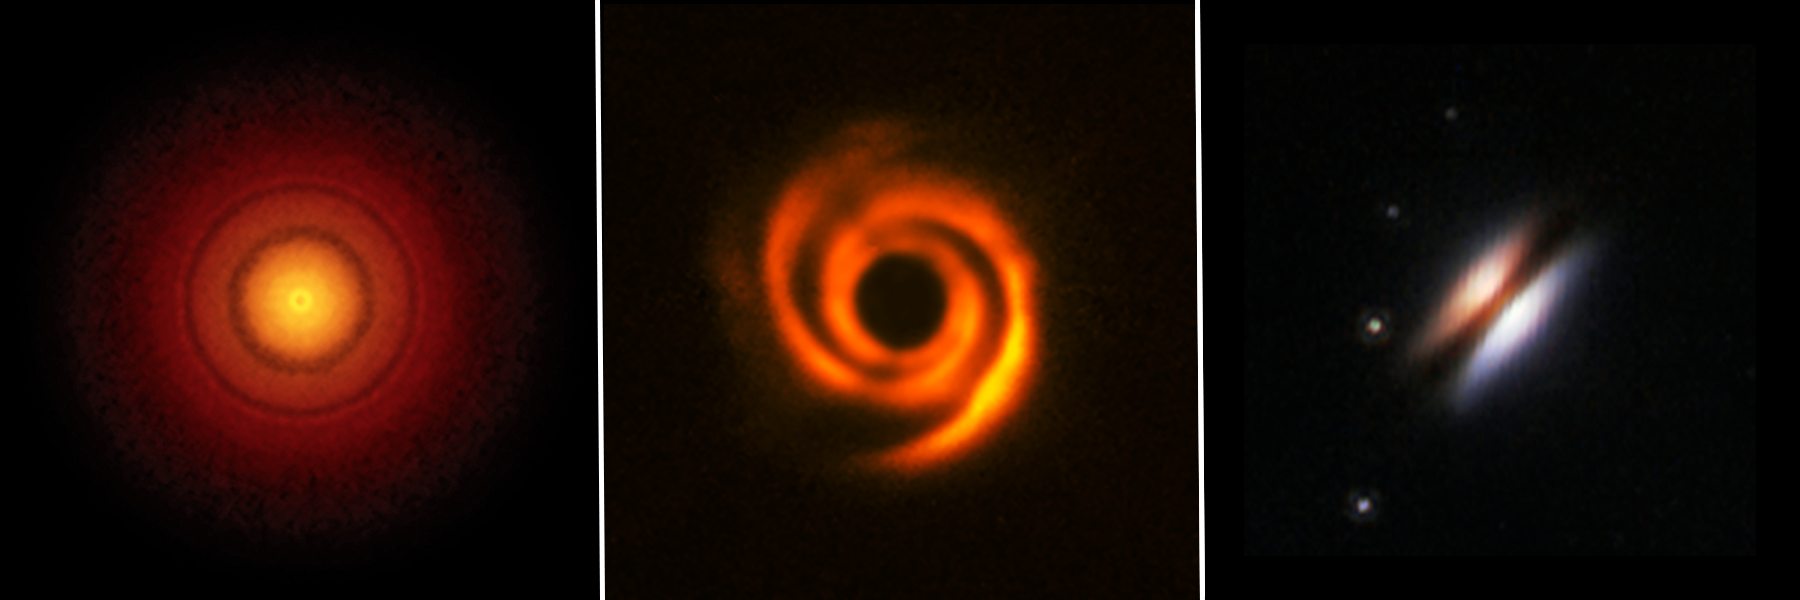

Protoplanetary Disks (ALMA, VLT, Hubble)

Still-forming solar systems, known as planet-forming disks, come in a variety of shapes and sizes — and some show that bodies like forming planets may be clearing paths as they orbit the central stars. A research team led by Thomas Henning of the Max Planck Institute for Astronomy in Heidelberg, Germany, will survey more than 50 targets, including TW Hydrae (left), HD 135344B (center), and 2MASS J16281370 (right) using NASA's James Webb Space Telescope. The observatory's capabilities in infrared light and its high-resolution data will allow them to very precisely model which elements and molecules are present, adding to our understanding of the makeup of these planet-forming disks.

Credit: Image: NASA, ESA, ESO, STScI, ALMA, S. Andrews (CfA), Bill Saxton (NRAO, AUI, NSF), T. Stolker (ALMA)